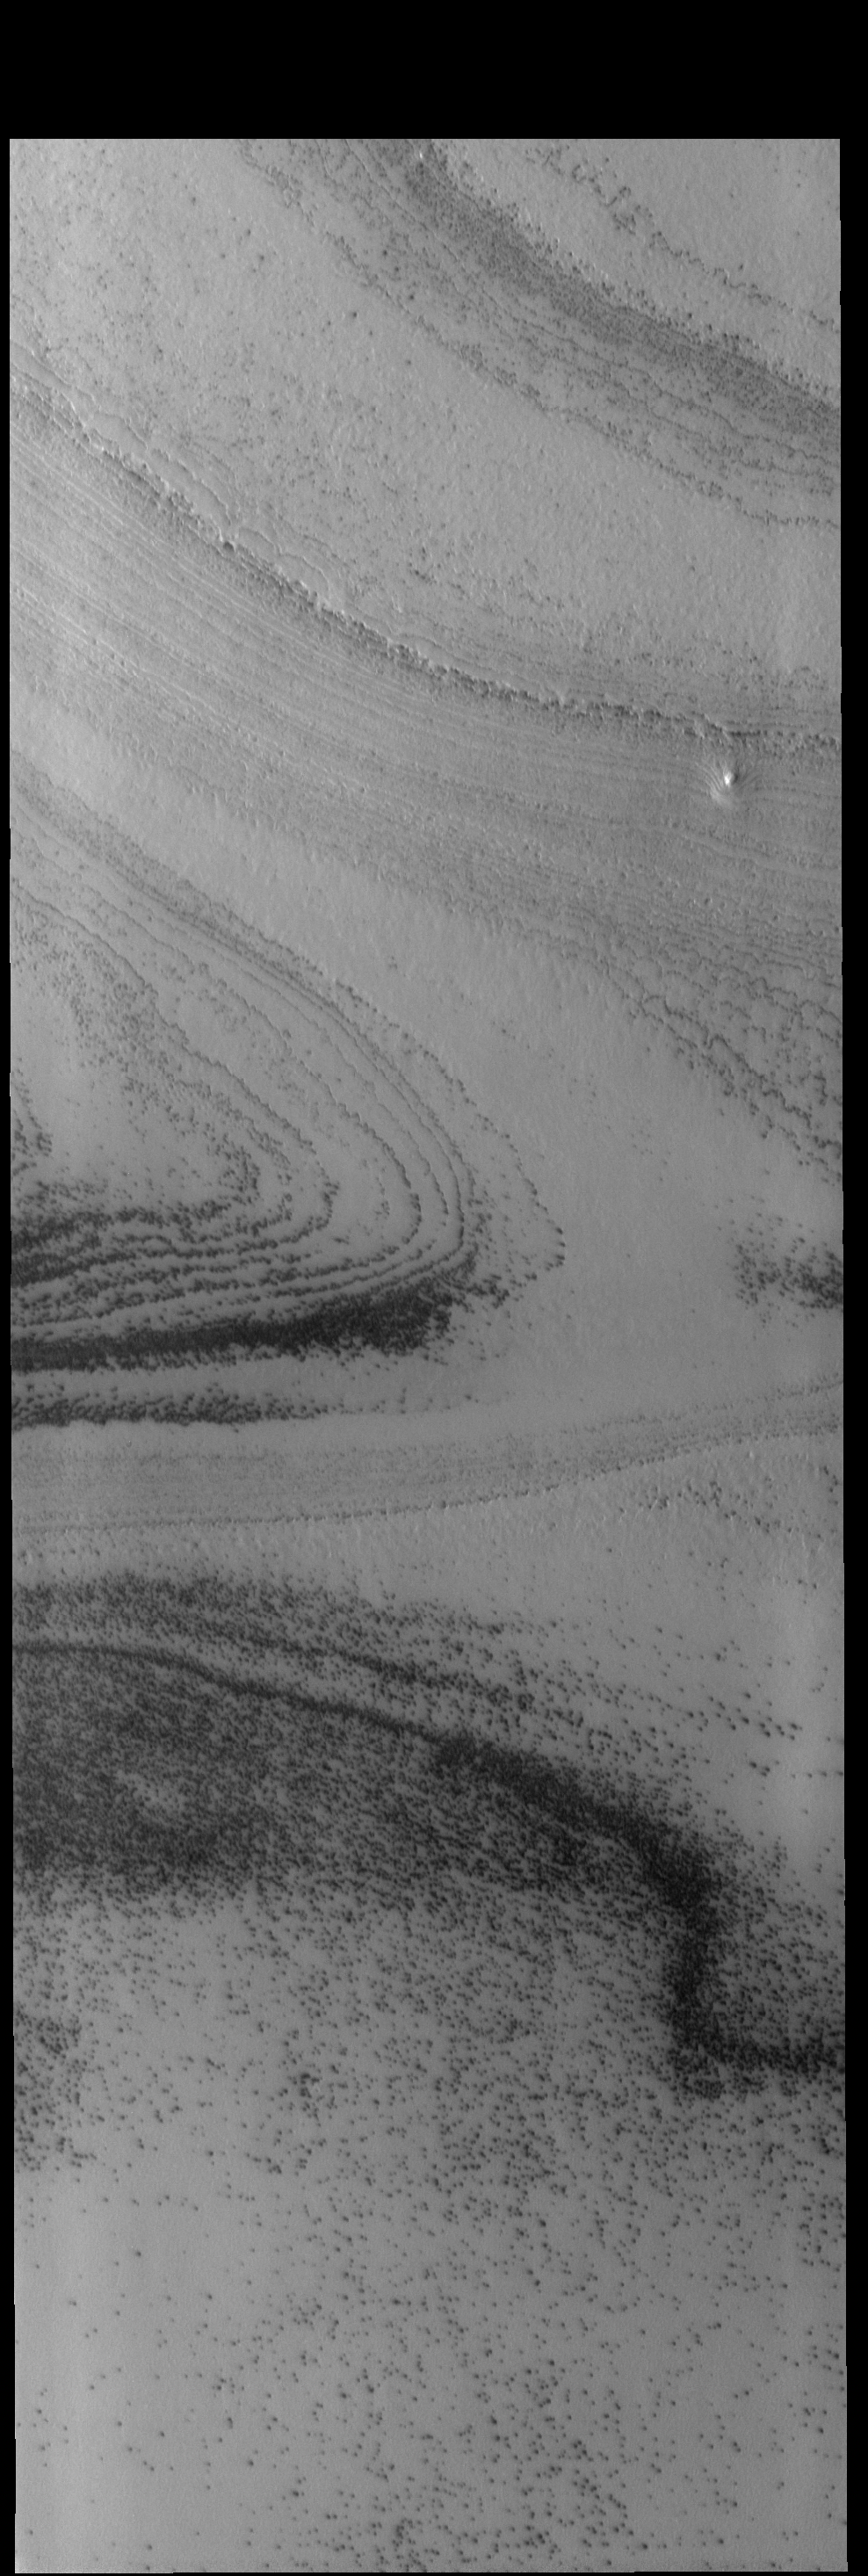

South Polar Cap

Spring has arrived at the south pole of Mars. The multitude of layers that make up the cap are readily visible in today’s THEMIS VIS image.

Credit: NASA/JPL-Caltech/ASU